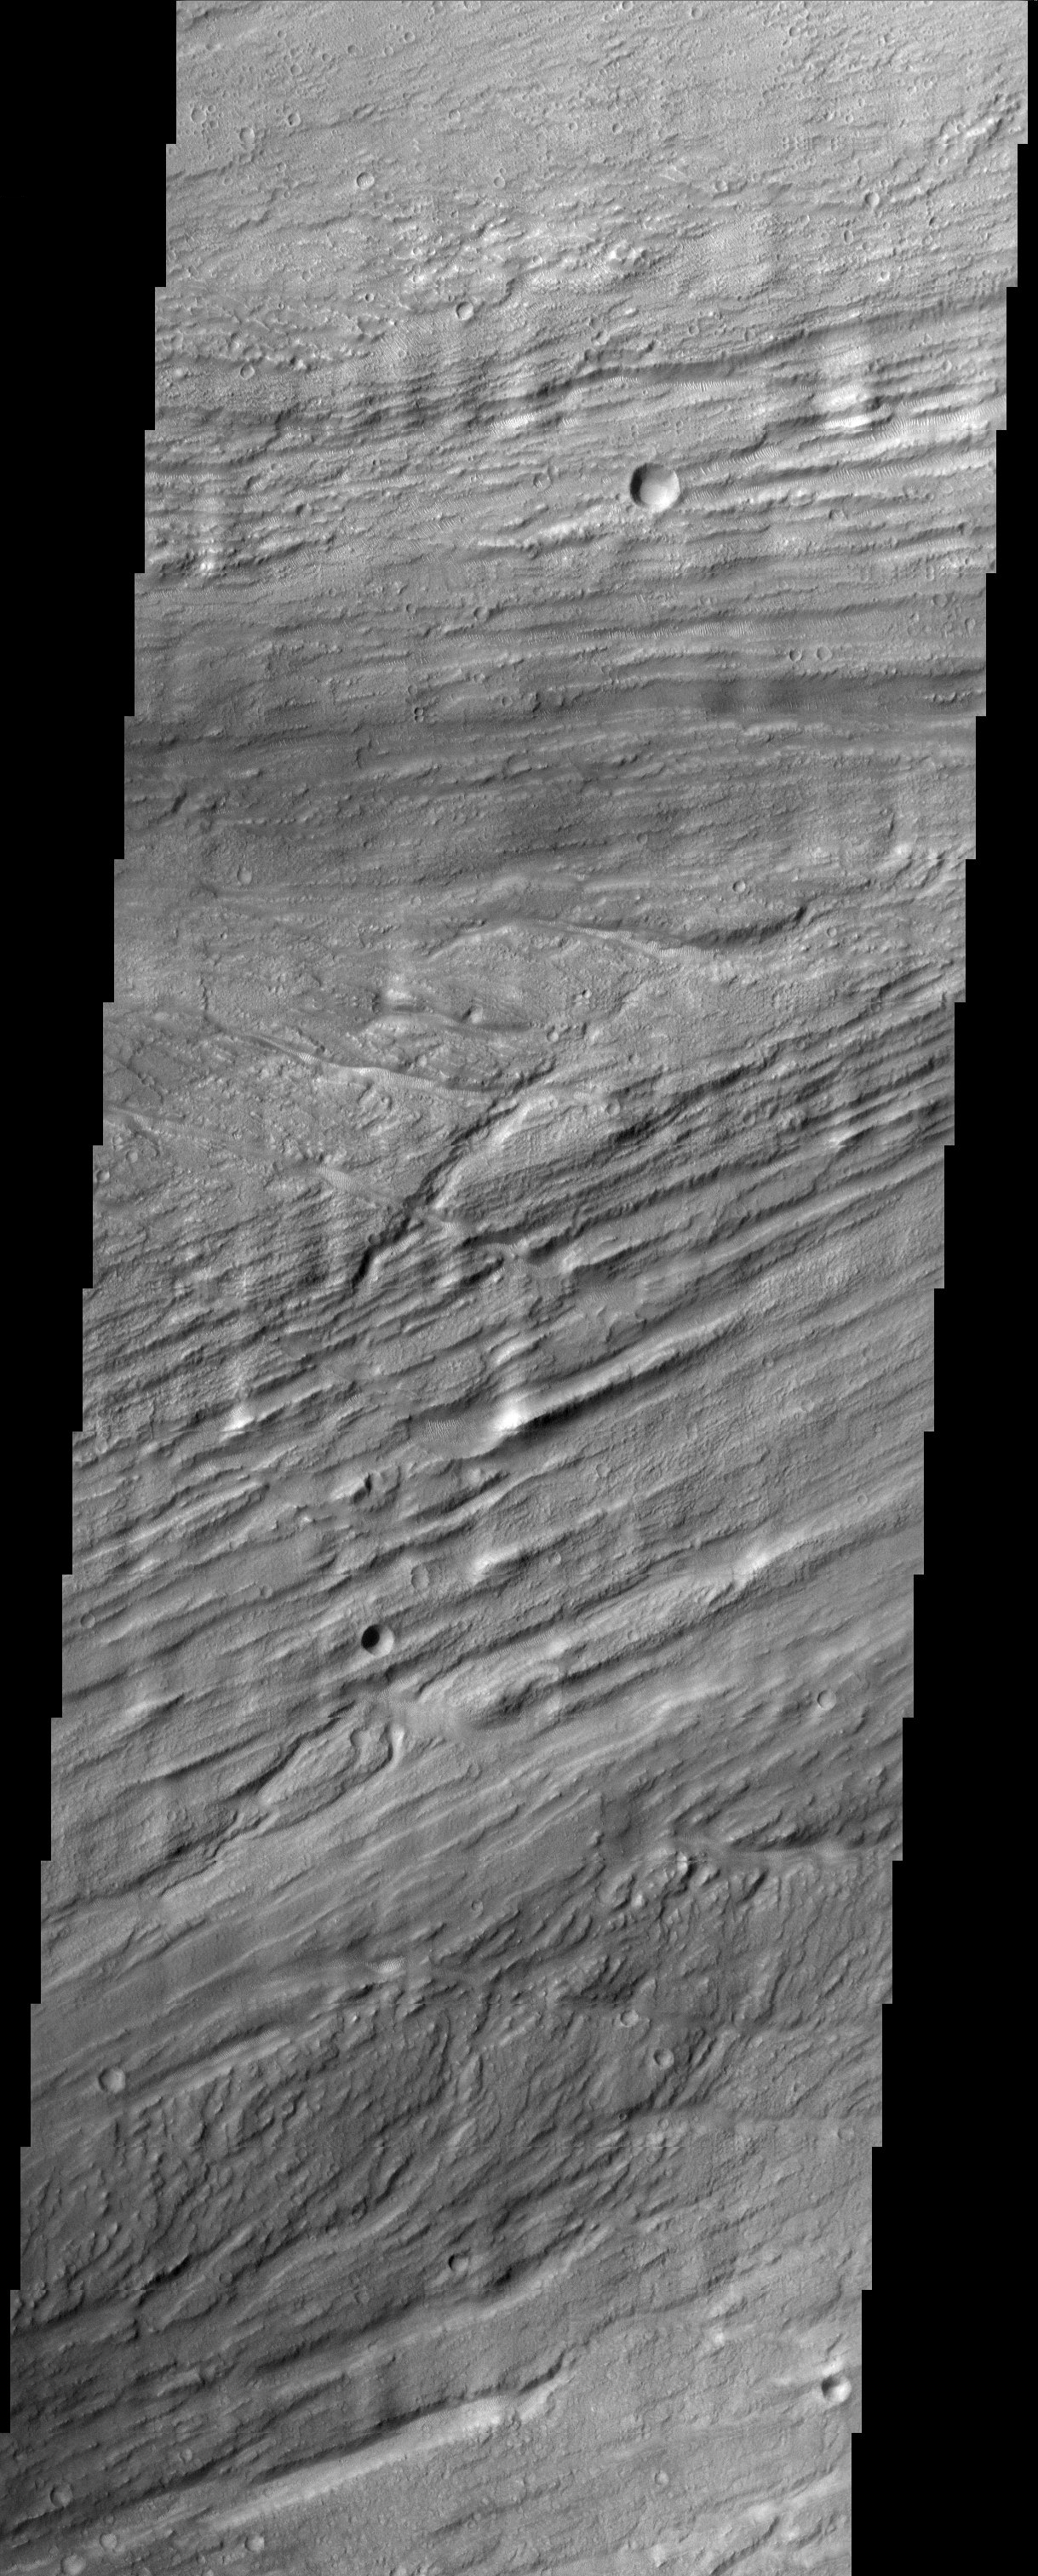

Kasei Vallis

The scoured grooves in these catastrophic outflow channels, formed hundreds of million of years ago, have the appearance of wood grain. They now host dune-like ripples of windblown material.

Note: this THEMIS visual image has not been radiometrically nor geometrically calibrated for this preliminary release. An empirical correction has been performed to remove instrumental effects. A linear shift has been applied in the cross-track and down-track direction to approximate spacecraft and planetary motion. Fully calibrated and geometrically projected images will be released through the Planetary Data System in accordance with Project policies at a later time.

NASA’s Jet Propulsion Laboratory manages the 2001 Mars Odyssey mission for NASA’s Office of Space Science, Washington, D.C. The Thermal Emission Imaging System (THEMIS) was developed by Arizona State University, Tempe, in collaboration with Raytheon Santa Barbara Remote Sensing. The THEMIS investigation is led by Dr. Philip Christensen at Arizona State University. Lockheed Martin Astronautics, Denver, is the prime contractor for the Odyssey project, and developed and built the orbiter. Mission operations are conducted jointly from Lockheed Martin and from JPL, a division of the California Institute of Technology in Pasadena.

Credit: NASA/JPL/Arizona State University